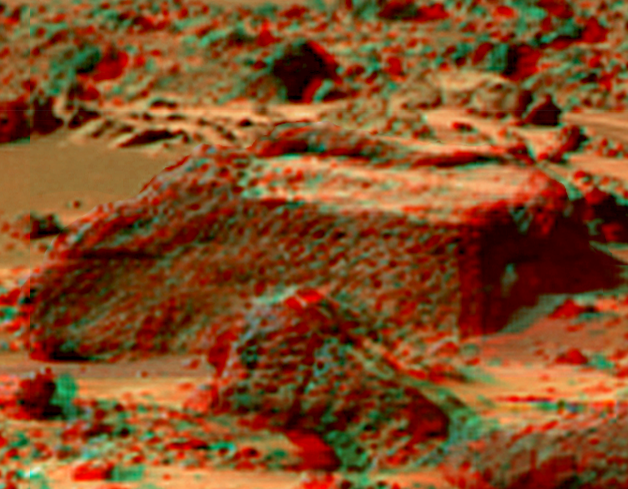

Chimp in Super Resolution from Super Panorama

This view of the “Chimp” was produced by combining the “Super Panorama” frames from the IMP camera. Super resolution was applied to help to address questions about the texture of this rock and what it might tell us about its mode of origin.

The composite color frames that make up this anaglyph were produced for both the right and left eye of the IMP. These composites consist of 7 frames in the right eye and 8 frames in the left eye, taken with different color filters that were enlarged by 500% and then co-added using Adobe Photoshop to produce, in effect, a super-resolution panchromatic frame that is sharper than an individual frame would be. These panchromatic frames were then colorized with the red, green, and blue filtered images from the same sequence. The color balance was adjusted to approximate the true color of Mars.

The anaglyph view was produced by combining the left with the right eye color composite frames by assigning the left eye composite view to the red color plane and the right eye composite view to the green and blue color planes (cyan), to produce a stereo anaglyph mosaic. This mosaic can be viewed in 3-D on your computer monitor or in color print form by wearing red-blue 3-D glasses.

Mars Pathfinder is the second in NASA’s Discovery program of low-cost spacecraft with highly focused science goals. The Jet Propulsion Laboratory, Pasadena, CA, developed and manages the Mars Pathfinder mission for NASA’s Office of Space Science, Washington, D.C. JPL is a division of the California Institute of Technology (Caltech).

The left eye and right eye panoramas from which this anaglyph was created is available at
PIA02405 andPIA02406.

Photojournal note: Sojourner spent 83 days of a planned seven-day mission exploring the Martian terrain, acquiring images, and taking chemical, atmospheric and other measurements. The final data transmission received from Pathfinder was at 10:23 UTC on September 27, 1997. Although mission managers tried to restore full communications during the following five months, the successful mission was terminated on March 10, 1998.

Credit: NASA/JPL